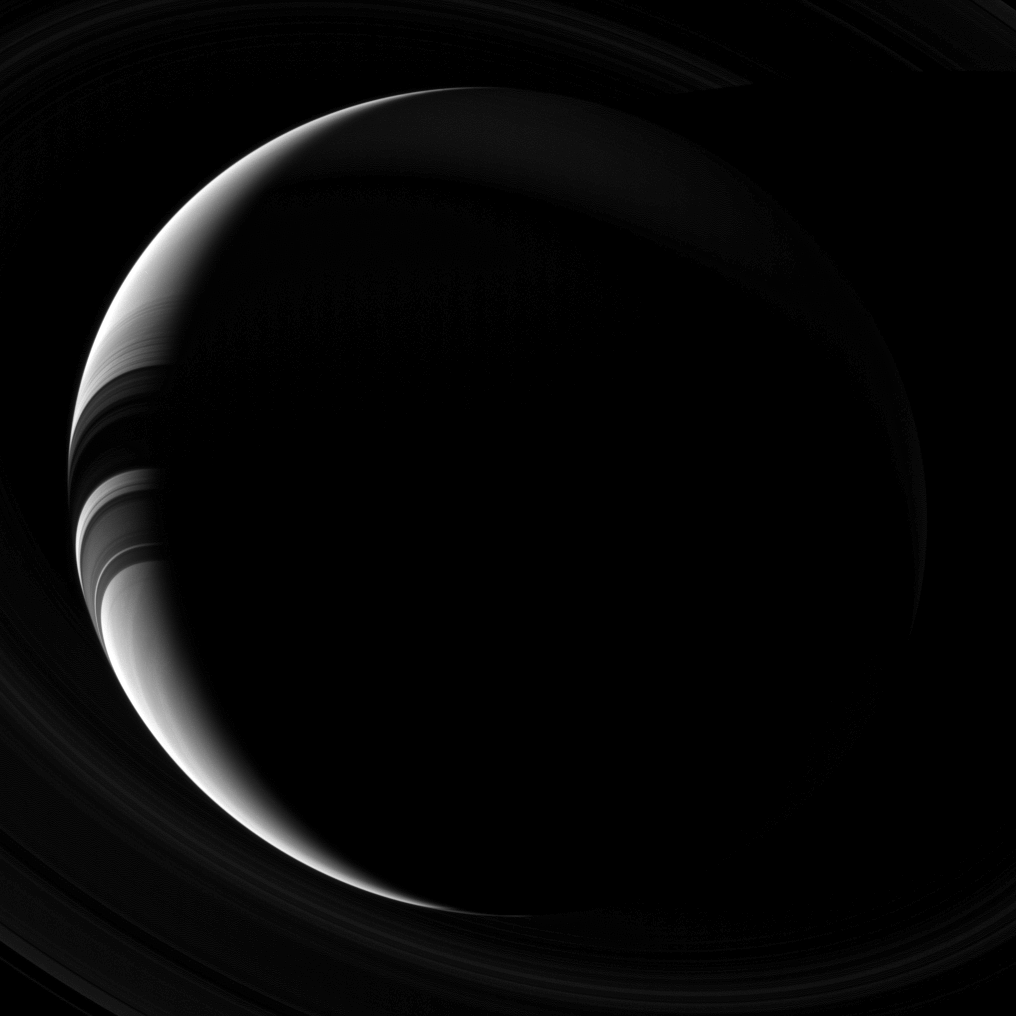

Crescent Saturn

Saturn, which appears as only a thin, lit crescent, broken only by the shadows of its rings, poses gracefully for the Cassini spacecraft cameras.

This view looks toward the unilluminated side of the rings from about 42 degrees below the ringplane. The image was taken with the Cassini spacecraft wide-angle camera on Sept. 20, 2013 using a spectral filter which only admits wavelengths of near-infrared light centered at 752 nanometers.

The view was obtained at a distance of approximately 1.4 million miles (2.3 million kilometers) from Saturn and at a Sun-Saturn-spacecraft, or phase, angle of 142 degrees. Image scale is 84.5 miles (136 kilometers) per pixel.

The Cassini-Huygens mission is a cooperative project of NASA, the European Space Agency and the Italian Space Agency. The Jet Propulsion Laboratory, a division of the California Institute of Technology in Pasadena, manages the mission for NASA’s Science Mission Directorate, Washington, D.C. The Cassini orbiter and its two onboard cameras were designed, developed and assembled at JPL. The imaging operations center is based at the Space Science Institute in Boulder, Colo.

Credit: NASA/JPL-Caltech/Space Science Institute